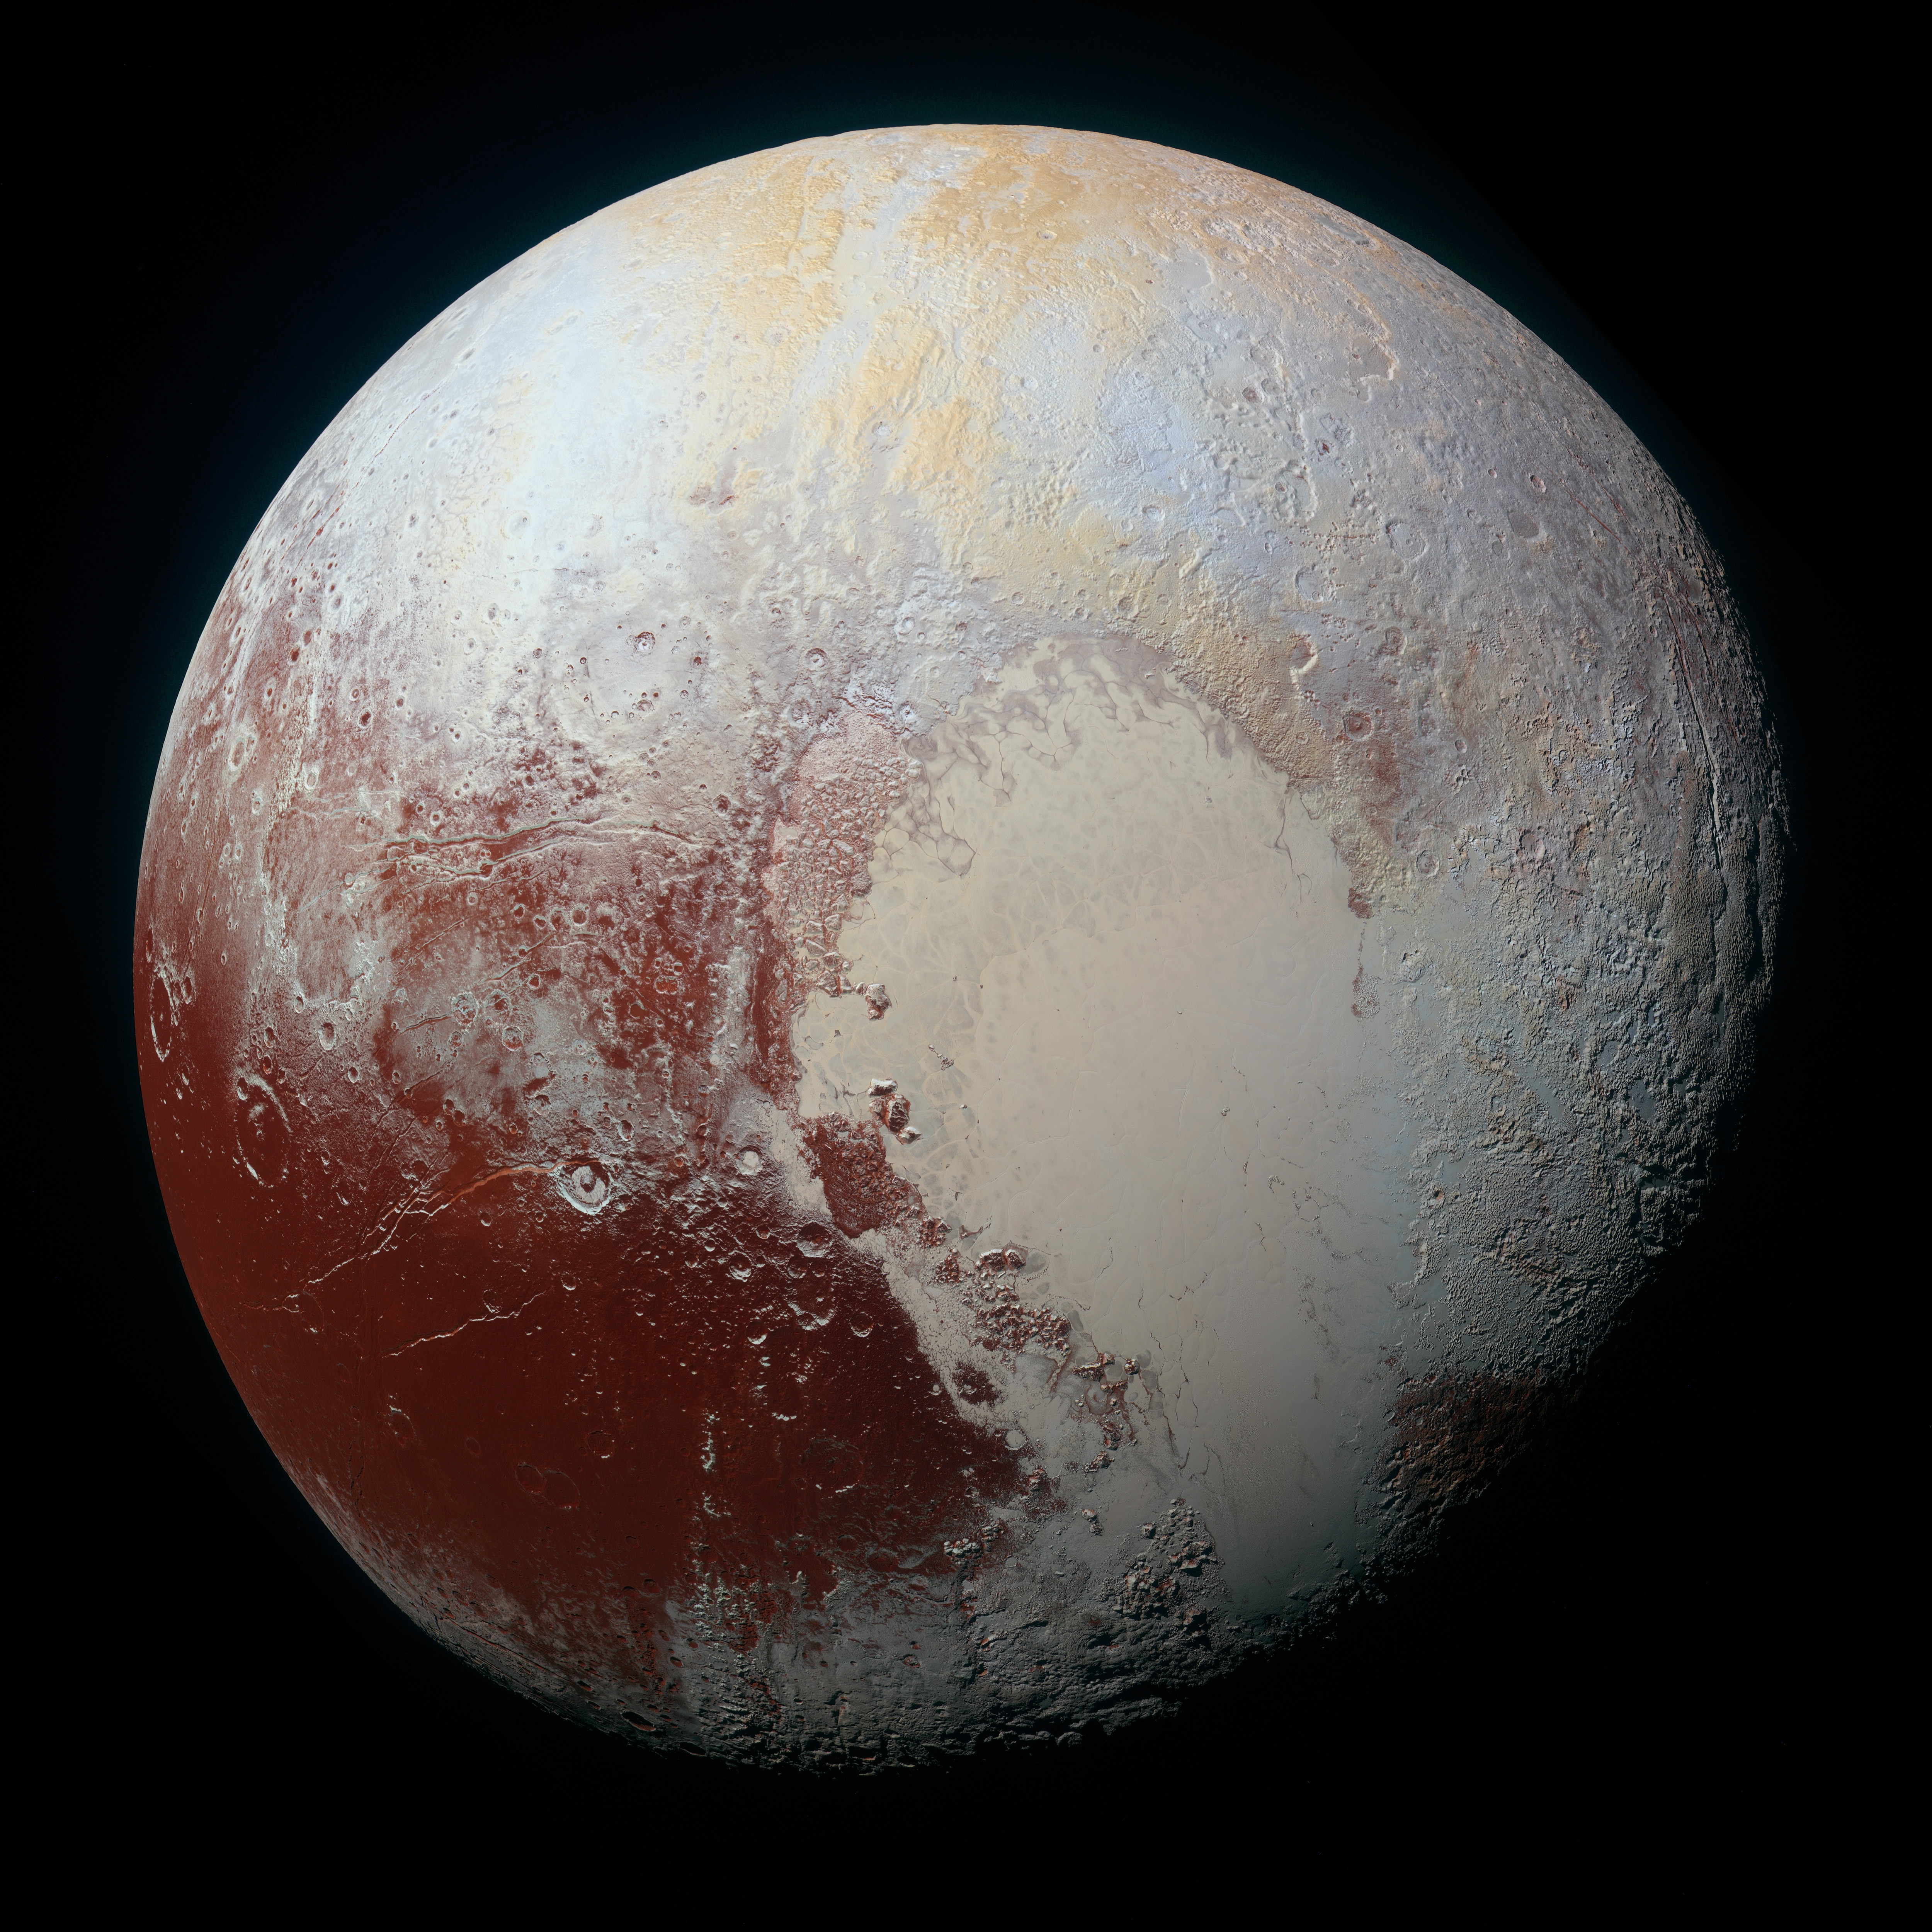

The Rich Color Variations of Pluto

NASA’s New Horizons spacecraft captured this high-resolution enhanced color view of Pluto on July 14, 2015. The image combines blue, red and infrared images taken by the Ralph/Multispectral Visual Imaging Camera (MVIC). Pluto’s surface sports a remarkable range of subtle colors, enhanced in this view to a rainbow of pale blues, yellows, oranges, and deep reds. Many landforms have their own distinct colors, telling a complex geological and climatological story that scientists have only just begun to decode. The image resolves details and colors on scales as small as 0.8 miles (1.3 kilometers).

The Johns Hopkins University Applied Physics Laboratory in Laurel, Maryland, designed, built, and operates the New Horizons spacecraft, and manages the mission for NASA’s Science Mission Directorate. The Southwest Research Institute, based in San Antonio, leads the science team, payload operations and encounter science planning. New Horizons is part of the New Frontiers Program managed by NASA’s Marshall Space Flight Center in Huntsville, Alabama.

Credit: NASA/Johns Hopkins University Applied Physics Laboratory/Southwest Research Institute